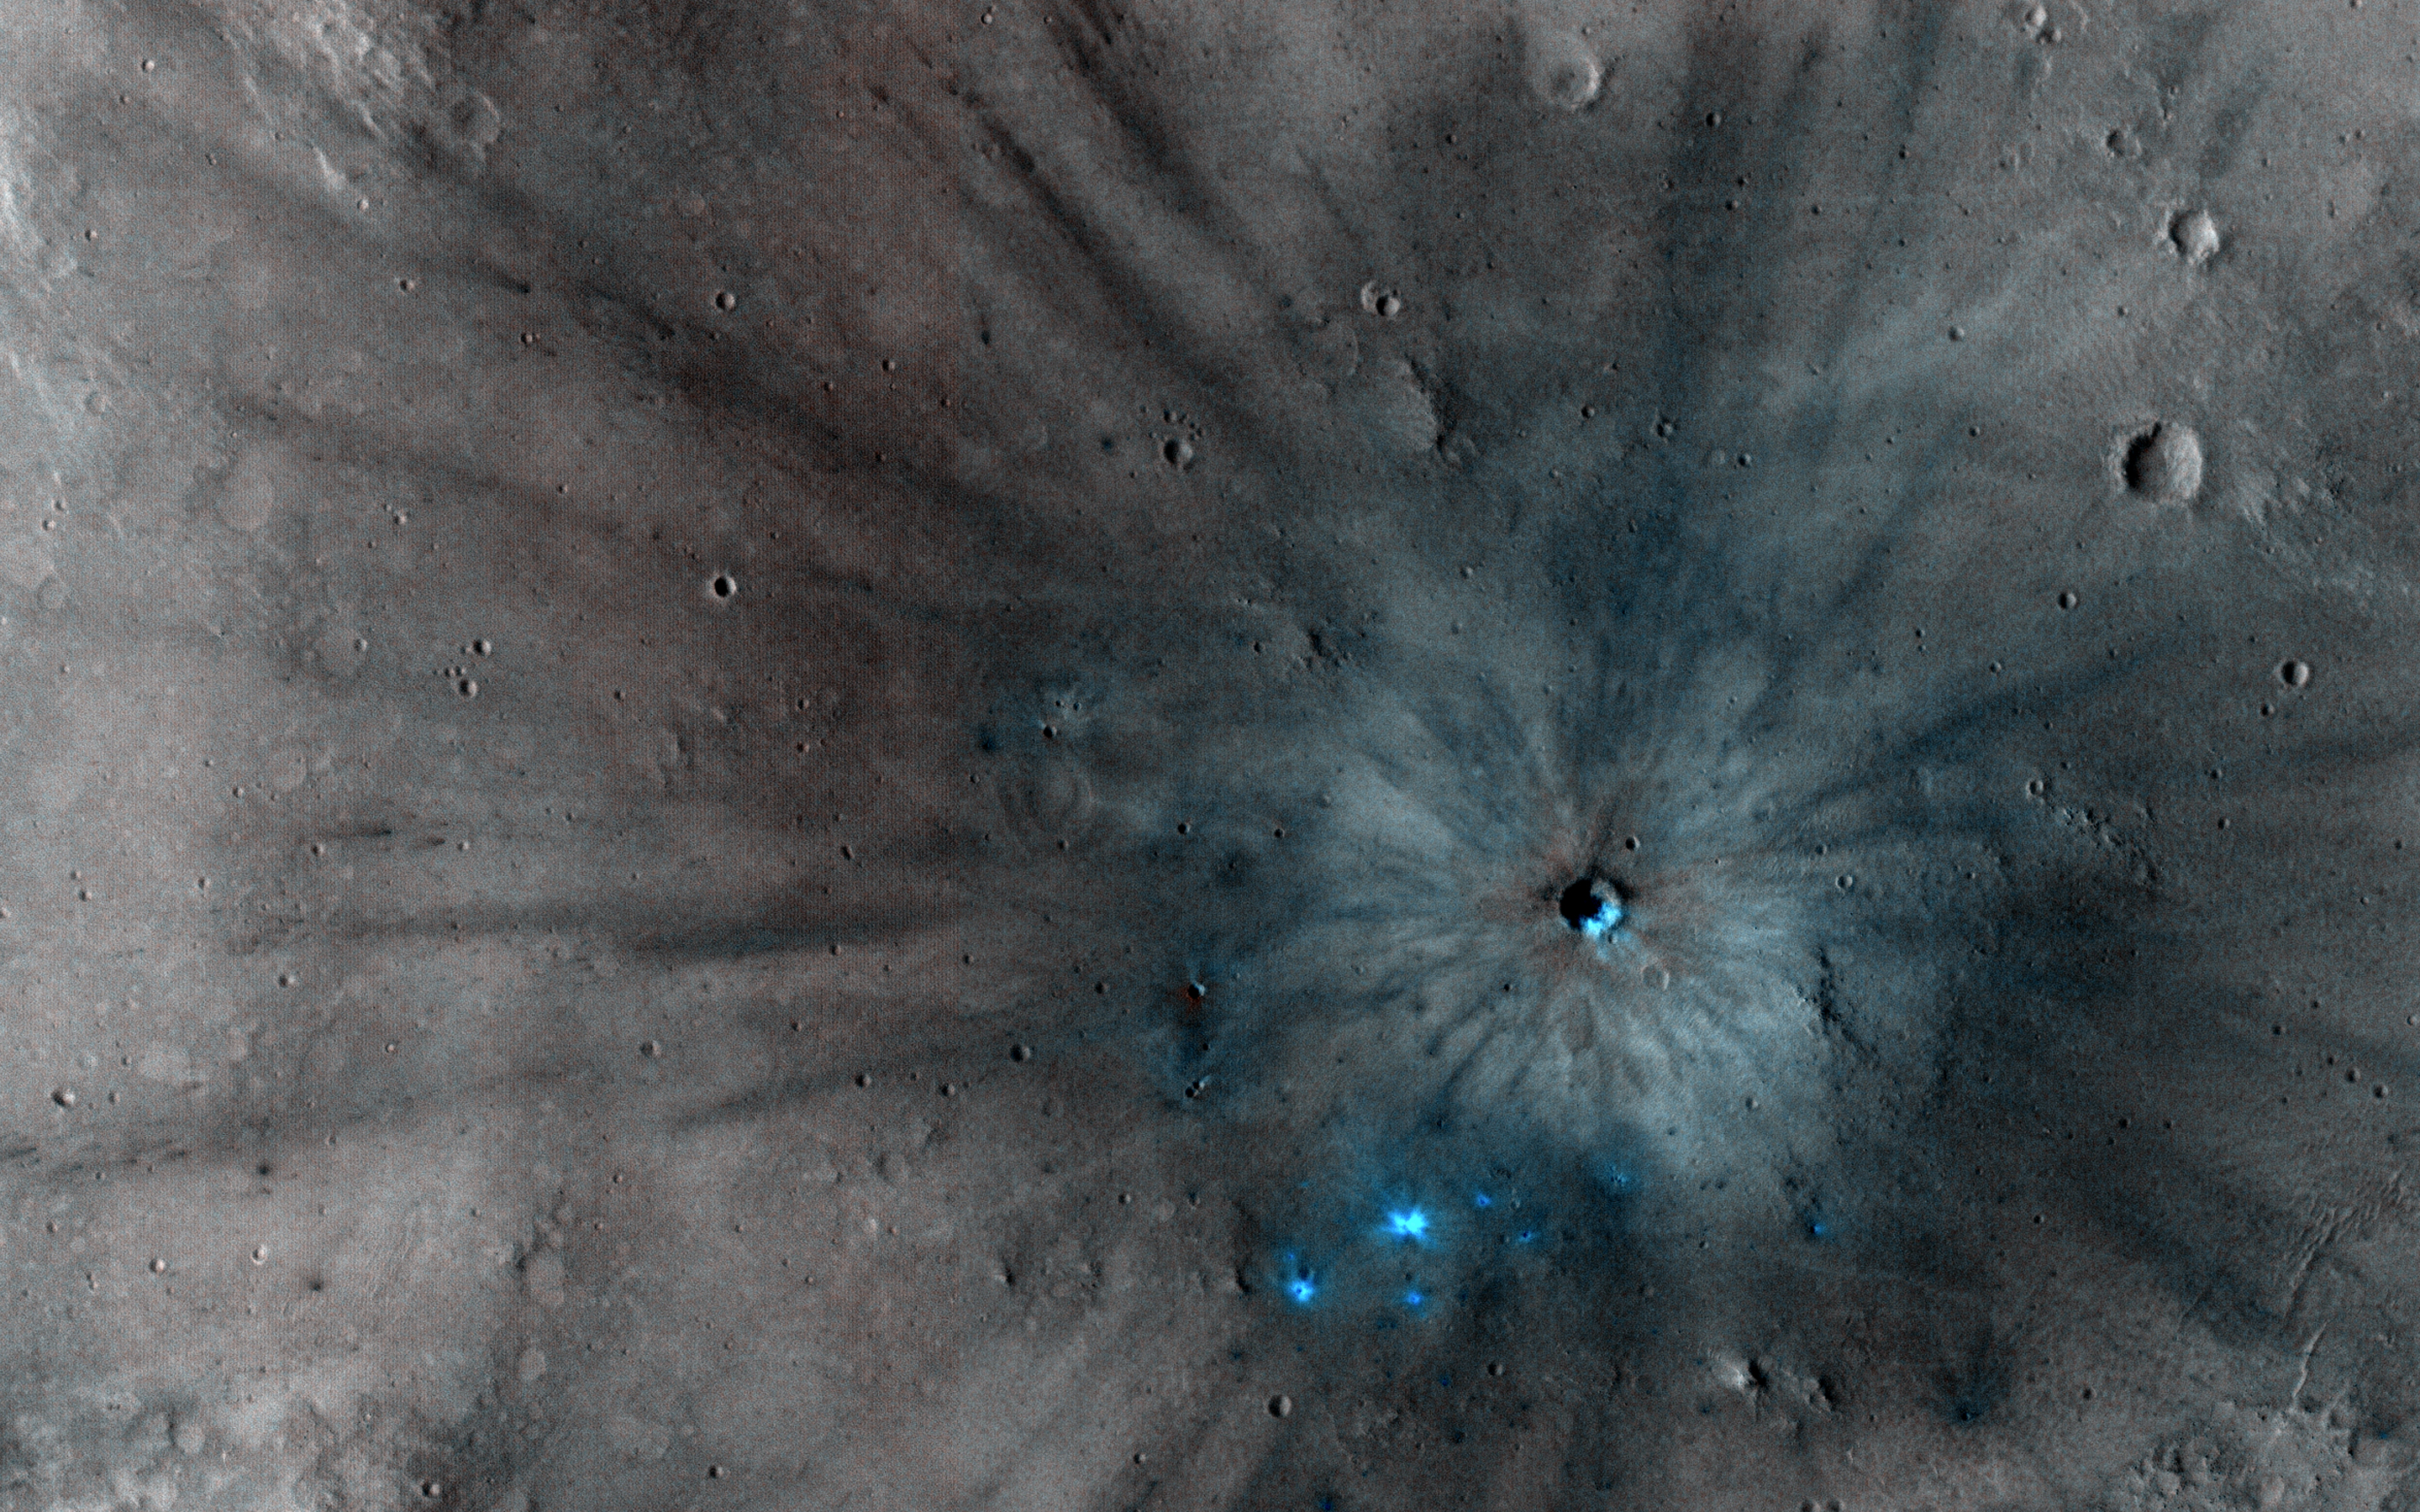

Unlocking an Impact Crater’s Clues

Mars is a dynamic planet. HiRISE has witnessed many surface changes over the past ten years, including hundreds of new craters formed by ongoing impacts. Most of these impacts are likely caused by asteroids that have strayed into collision courses with Mars. The planet’s much thinner atmosphere compared to Earth makes small asteroids less likely to burn up prior to hitting the Martian surface.

This new crater, which formed explosively at the point of impact, has a diameter of roughly 8 meters (about 25 feet), but its surrounding blast zone and ejecta extend over a kilometer (about one mile) beyond the crater itself. The materials exposed nearest the crater have distinctive yellowish and lighter grey appearances, while more distant ejected materials range from dark brown to bright bluish in an enhanced-color view. These varied materials may have originated from different layers penetrated by the impact.

This new impact was discovered using the lower-resolution Context Camera (CTX), also on board Mars Reconnaissance Orbiter. An older CTX image of this region from May 2012 shows a uniformly dust-covered surface, while a newer CTX image from September 2016 reveals the crater’s dark blast zone. New craters on Mars are easiest to locate in such dust-coated terrains, where they provide opportunistic “road cuts”? that allow scientists to see beneath the dust blanket and determine the underlying rock compositions and textures.

This particular crater formed about 300 kilometers (roughly 200 miles) east of the Spirit rover’s final resting spot in Gusev Crater.

The map is projected here at a scale of 25 centimeters (9.8 inches) per pixel. [The original image scale is 26.2 centimeters (10.3 inches) per pixel (with 1 x 1 binning); objects on the order of 79 centimeters (31 inches) across are resolved.] North is up.

The University of Arizona, Tucson, operates HiRISE, which was built by Ball Aerospace & Technologies Corp., Boulder, Colo. NASA’s Jet Propulsion Laboratory, a division of Caltech in Pasadena, California, manages the Mars Reconnaissance Orbiter Project for NASA’s Science Mission Directorate, Washington.

Credit: NASA/JPL-Caltech/Univ. of Arizona